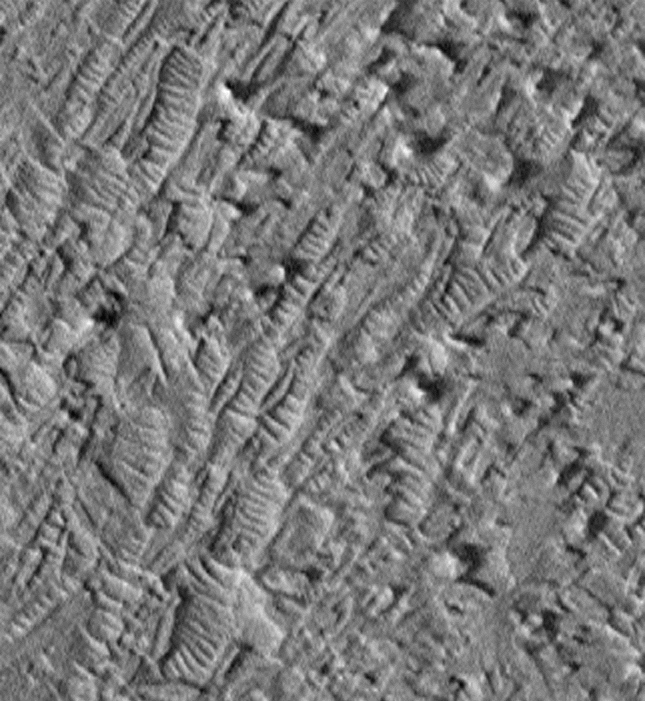

Crommelin Crater #1

Dunes in etch pits and troughs in Crommelin Crater in the Oxia Palus area. This 3.2 x 3.5 km image (frame 3001) is centered near 4.1 degrees north, 5.3 degrees west.

Figure caption from Science Magazine.

Credit: NASA/JPL/Malin Space Science Systems